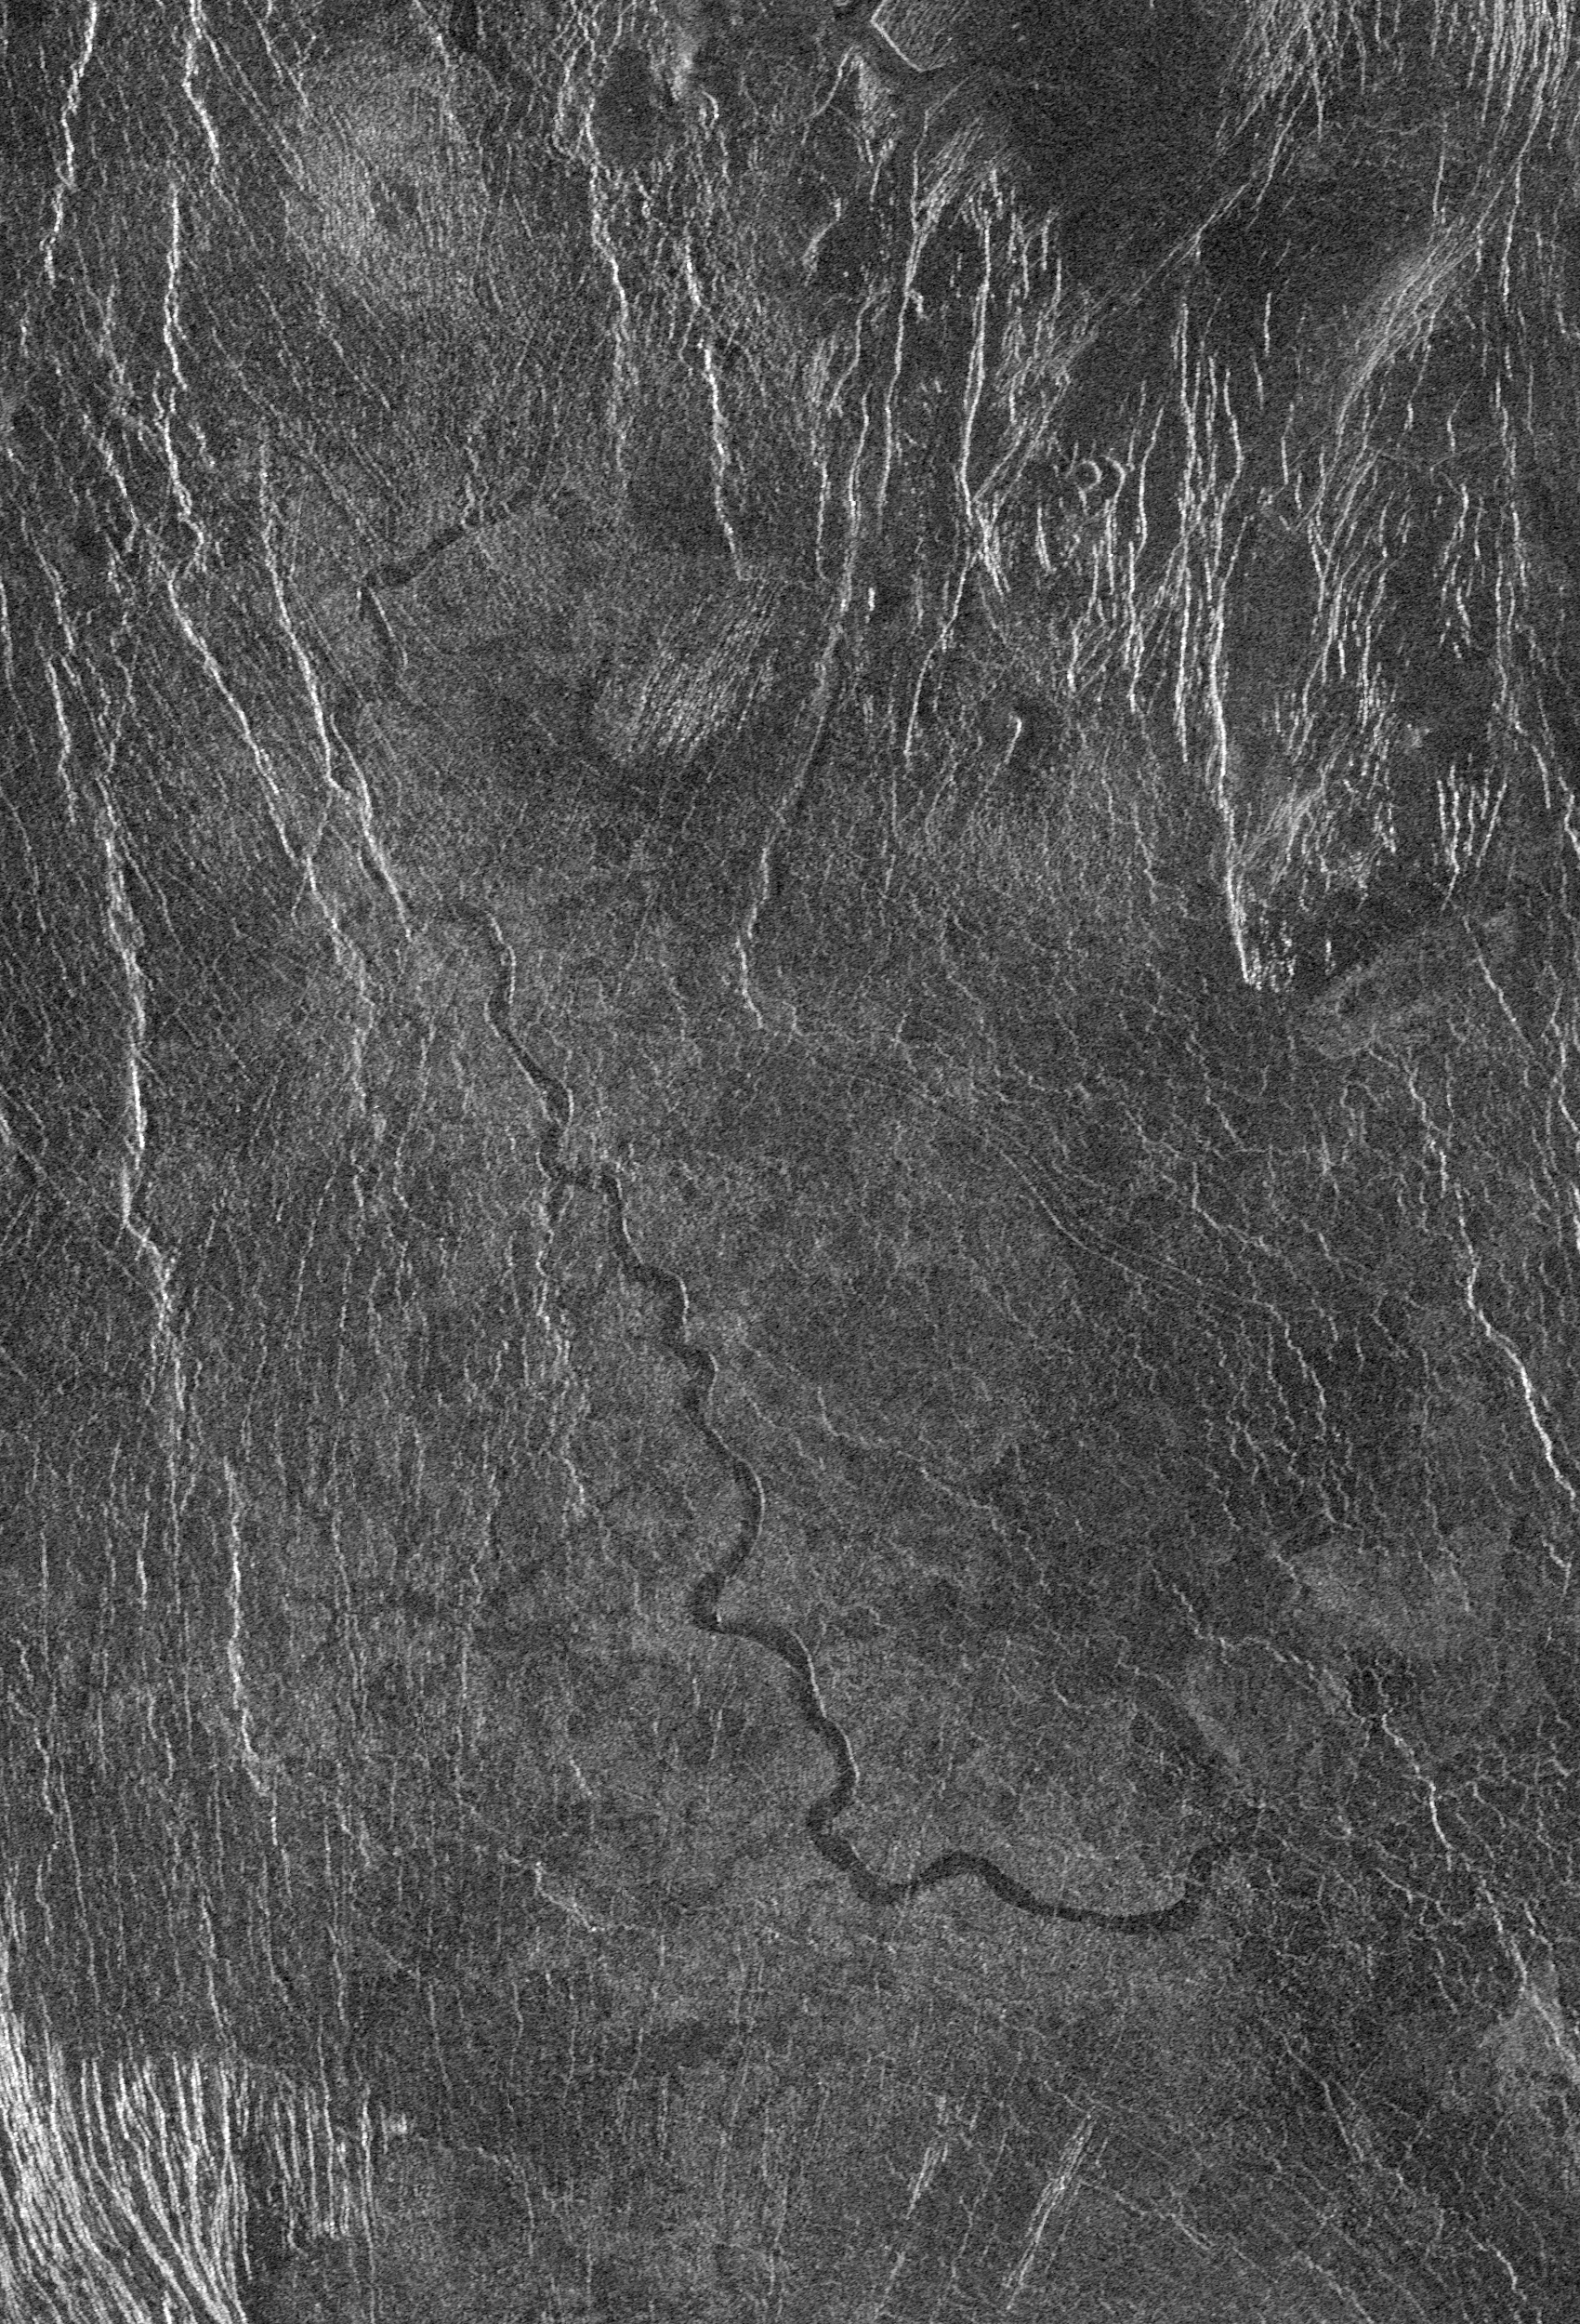

Venus – Sinuous Channel

This full resolution radar mosaic from Magellan at 49 degrees south latitude, 273 degrees east longitude of an area with dimensions of 130 by 190 kilometers (81 by 118 miles), shows a 200 kilometer (124 mile) segment of a sinuous channel on Venus. The channel is approximately 2 kilometers (1.2 miles) wide. These channel-like features are common on the plains of Venus. In some places they appear to have been formed by lava which may have melted or thermally eroded a path over the plains’ surface. Most are 1 to 3 kilometers (0.6 to 2 miles) wide. They resemble terrestrial rivers in some respects, with meanders, cutoff oxbows, and abandoned channel segments. However, Venus channels are not as tightly sinuous as terrestrial rivers. Most are partly buried by younger lava plains, making their sources difficult to identify. A few have vast radar-dark plains units associated with them, suggesting large flow volumes. These channels appear to be older than other channel types on Venus, as they are crossed by fractures and wrinkle ridges, and are often buried by other volcanic materials. In addition, they appear to run both upslope and downslope, suggesting that the plains were warped by regional tectonism after channel formation. Resolution of the Magellan data is about 120 meters (400 feet).

Credit: NASA/JPL